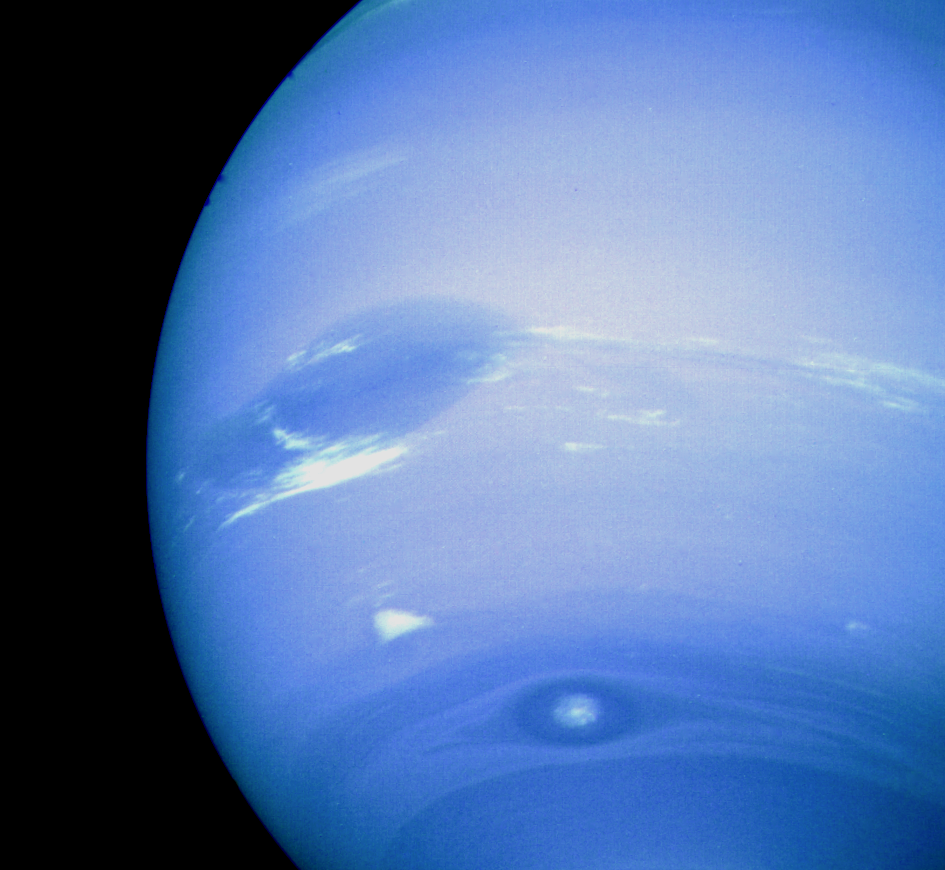

Neptune Scooter

This photograph of Neptune was reconstructed from two images taken by Voyager 2’s narrow-angle camera, through the green and clear filters. The image shows three of the features that Voyager 2 has been photographing during recent weeks. At the north (top) is the Great Dark Spot, accompanied by bright, white clouds that undergo rapid changes in appearance. To the south of the Great Dark Spot is the bright feature that Voyager scientists have nicknamed “Scooter.” Still farther south is the feature called “Dark Spot 2,” which has a bright core. Each feature moves eastward at a different velocity, so it is only occasionally that they appear close to each other, such as at the time this picture was taken. The Voyager Mission is conducted by JPL for NASA’s Office of Space Science and Applications.

Credit: NASA/JPL